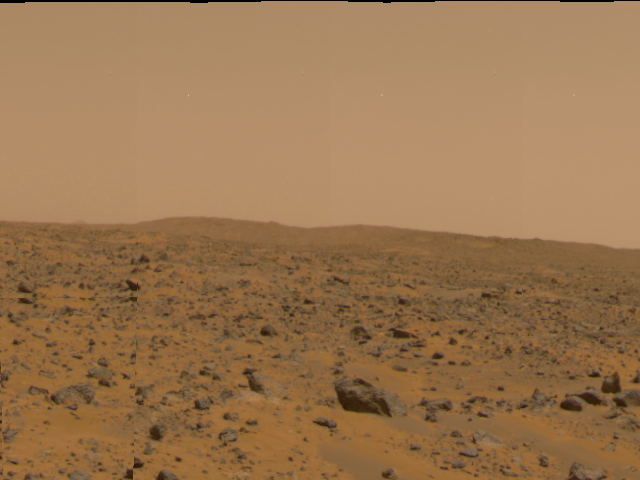

“Big Crater” in 360-degree panorama

The crater dubbed “Big Crater,” approximately 2200 meters (7200 feet) away was imaged by the Imager for Mars Pathfinder (IMP) as part of a 360-degree color panorama, taken over sols 8, 9 and 10. “Big Crater” is actually a relatively small Martian crater to the southeast of the Mars Pathfinder landing site. It is 1500 meters (4900 feet) in diameter, or about the same size as Meteor Crater in Arizona.

Mars Pathfinder is the second in NASA’s Discovery program of low-cost spacecraft with highly focused science goals. The Jet Propulsion Laboratory, Pasadena, CA, developed and manages the Mars Pathfinder mission for NASA’s Office of Space Science, Washington, D.C. JPL is an operating division of the California Institute of Technology (Caltech). The Imager for Mars Pathfinder (IMP) was developed by the University of Arizona Lunar and Planetary Laboratory under contract to JPL. Peter Smith is the Principal Investigator.

Photojournal note: Sojourner spent 83 days of a planned seven-day mission exploring the Martian terrain, acquiring images, and taking chemical, atmospheric and other measurements. The final data transmission received from Pathfinder was at 10:23 UTC on September 27, 1997. Although mission managers tried to restore full communications during the following five months, the successful mission was terminated on March 10, 1998.

Credit: NASA/JPL